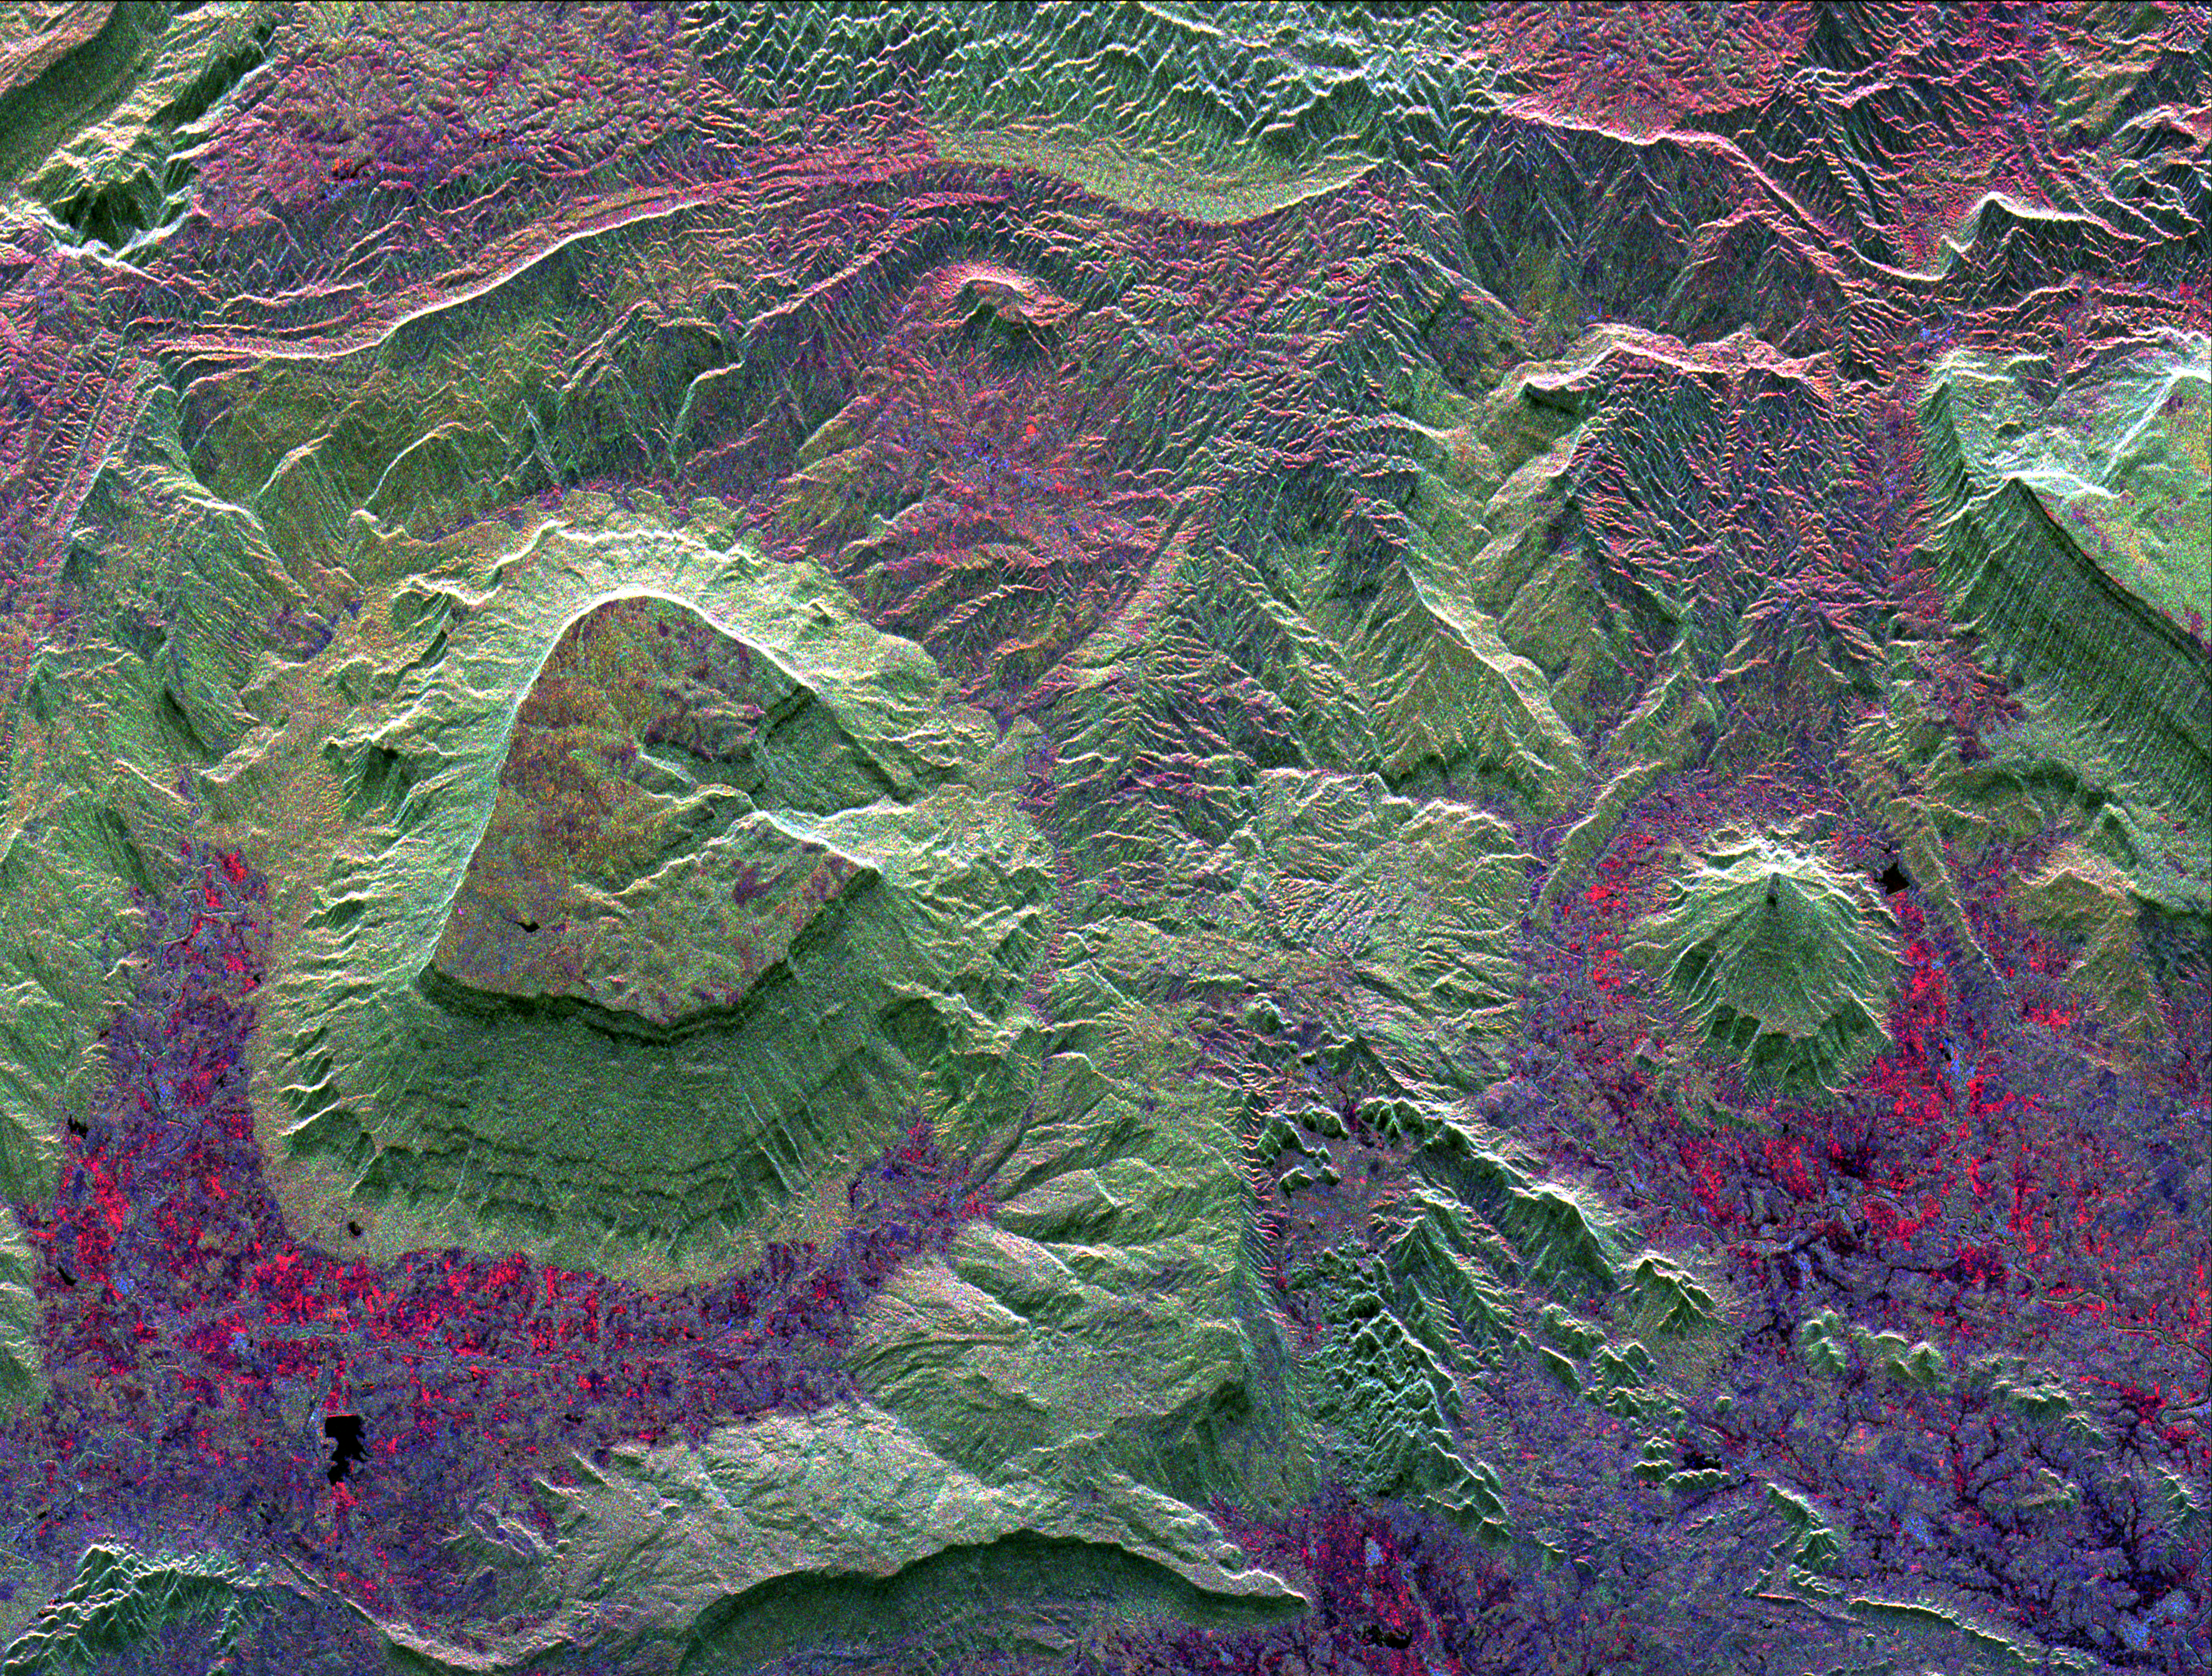

North Central Thailand

This radar image shows the dramatic landscape in the Phang Hoei Range of north central Thailand, about 40 kilometers (25 miles) northeast of the city of Lom Sak. The plateau, shown in green to the left of center, is the area of Phu Kradung National Park. This plateau is a remnant of a once larger plateau, another portion of which is seen along the right side of the image. The plateaus have been dissected by water erosion over thousands of years. Forest areas appear green on the image; agricultural areas and settlements appear as red and blue. North is toward the lower right. The area shown is 38 by 50 kilometers (24 by 31 miles) and is centered at 16.96 degrees north latitude, 101.67 degrees east longitude. Colors are assigned to different radar frequencies and polarizations as follows: red is L-band horizontally transmitted and horizontally received; green is L-band horizontally transmitted and vertically received; blue is C-band horizontally transmitted and vertically received. The image was acquired by the Spaceborne Imaging Radar-C/X-band Synthetic Aperture (SIR-C/X-SAR) imaging radar on October 3, 1994, when it flew aboard the space shuttle Endeavour. SIR-C/X-SAR is a joint mission of the U.S./German and Italian space agencies.

Spaceborne Imaging Radar-C and X-Band Synthetic Aperture Radar (SIR-C/X-SAR) is part of NASA’s Mission to Planet Earth. The radars illuminate Earth with microwaves allowing detailed observations at any time, regardless of weather or sunlight conditions. SIR-C/X-SAR uses three microwave wavelengths: L-band (24 cm), C-band (6 cm) and X-band (3 cm). The multi-frequency data will be used by the international scientific community to better understand the global environment and how it is changing. The SIR-C/X-SAR data, complemented by aircraft and ground studies, will give scientists clearer insights into those environmental changes which are caused by nature and those changes which are induced by human activity. SIR-C was developed by NASA’s Jet Propulsion Laboratory. X-SAR was developed by the Dornier and Alenia Spazio companies for the German space agency, Deutsche Agentur fuer Raumfahrtangelegenheiten (DARA), and the Italian space agency, Agenzia Spaziale Italiana (ASI), with the Deutsche Forschungsanstalt fuer Luft und Raumfahrt e.v. (DLR), the major partner in science, operations, and data processing of X-SAR.

Credit: NASA/JPL